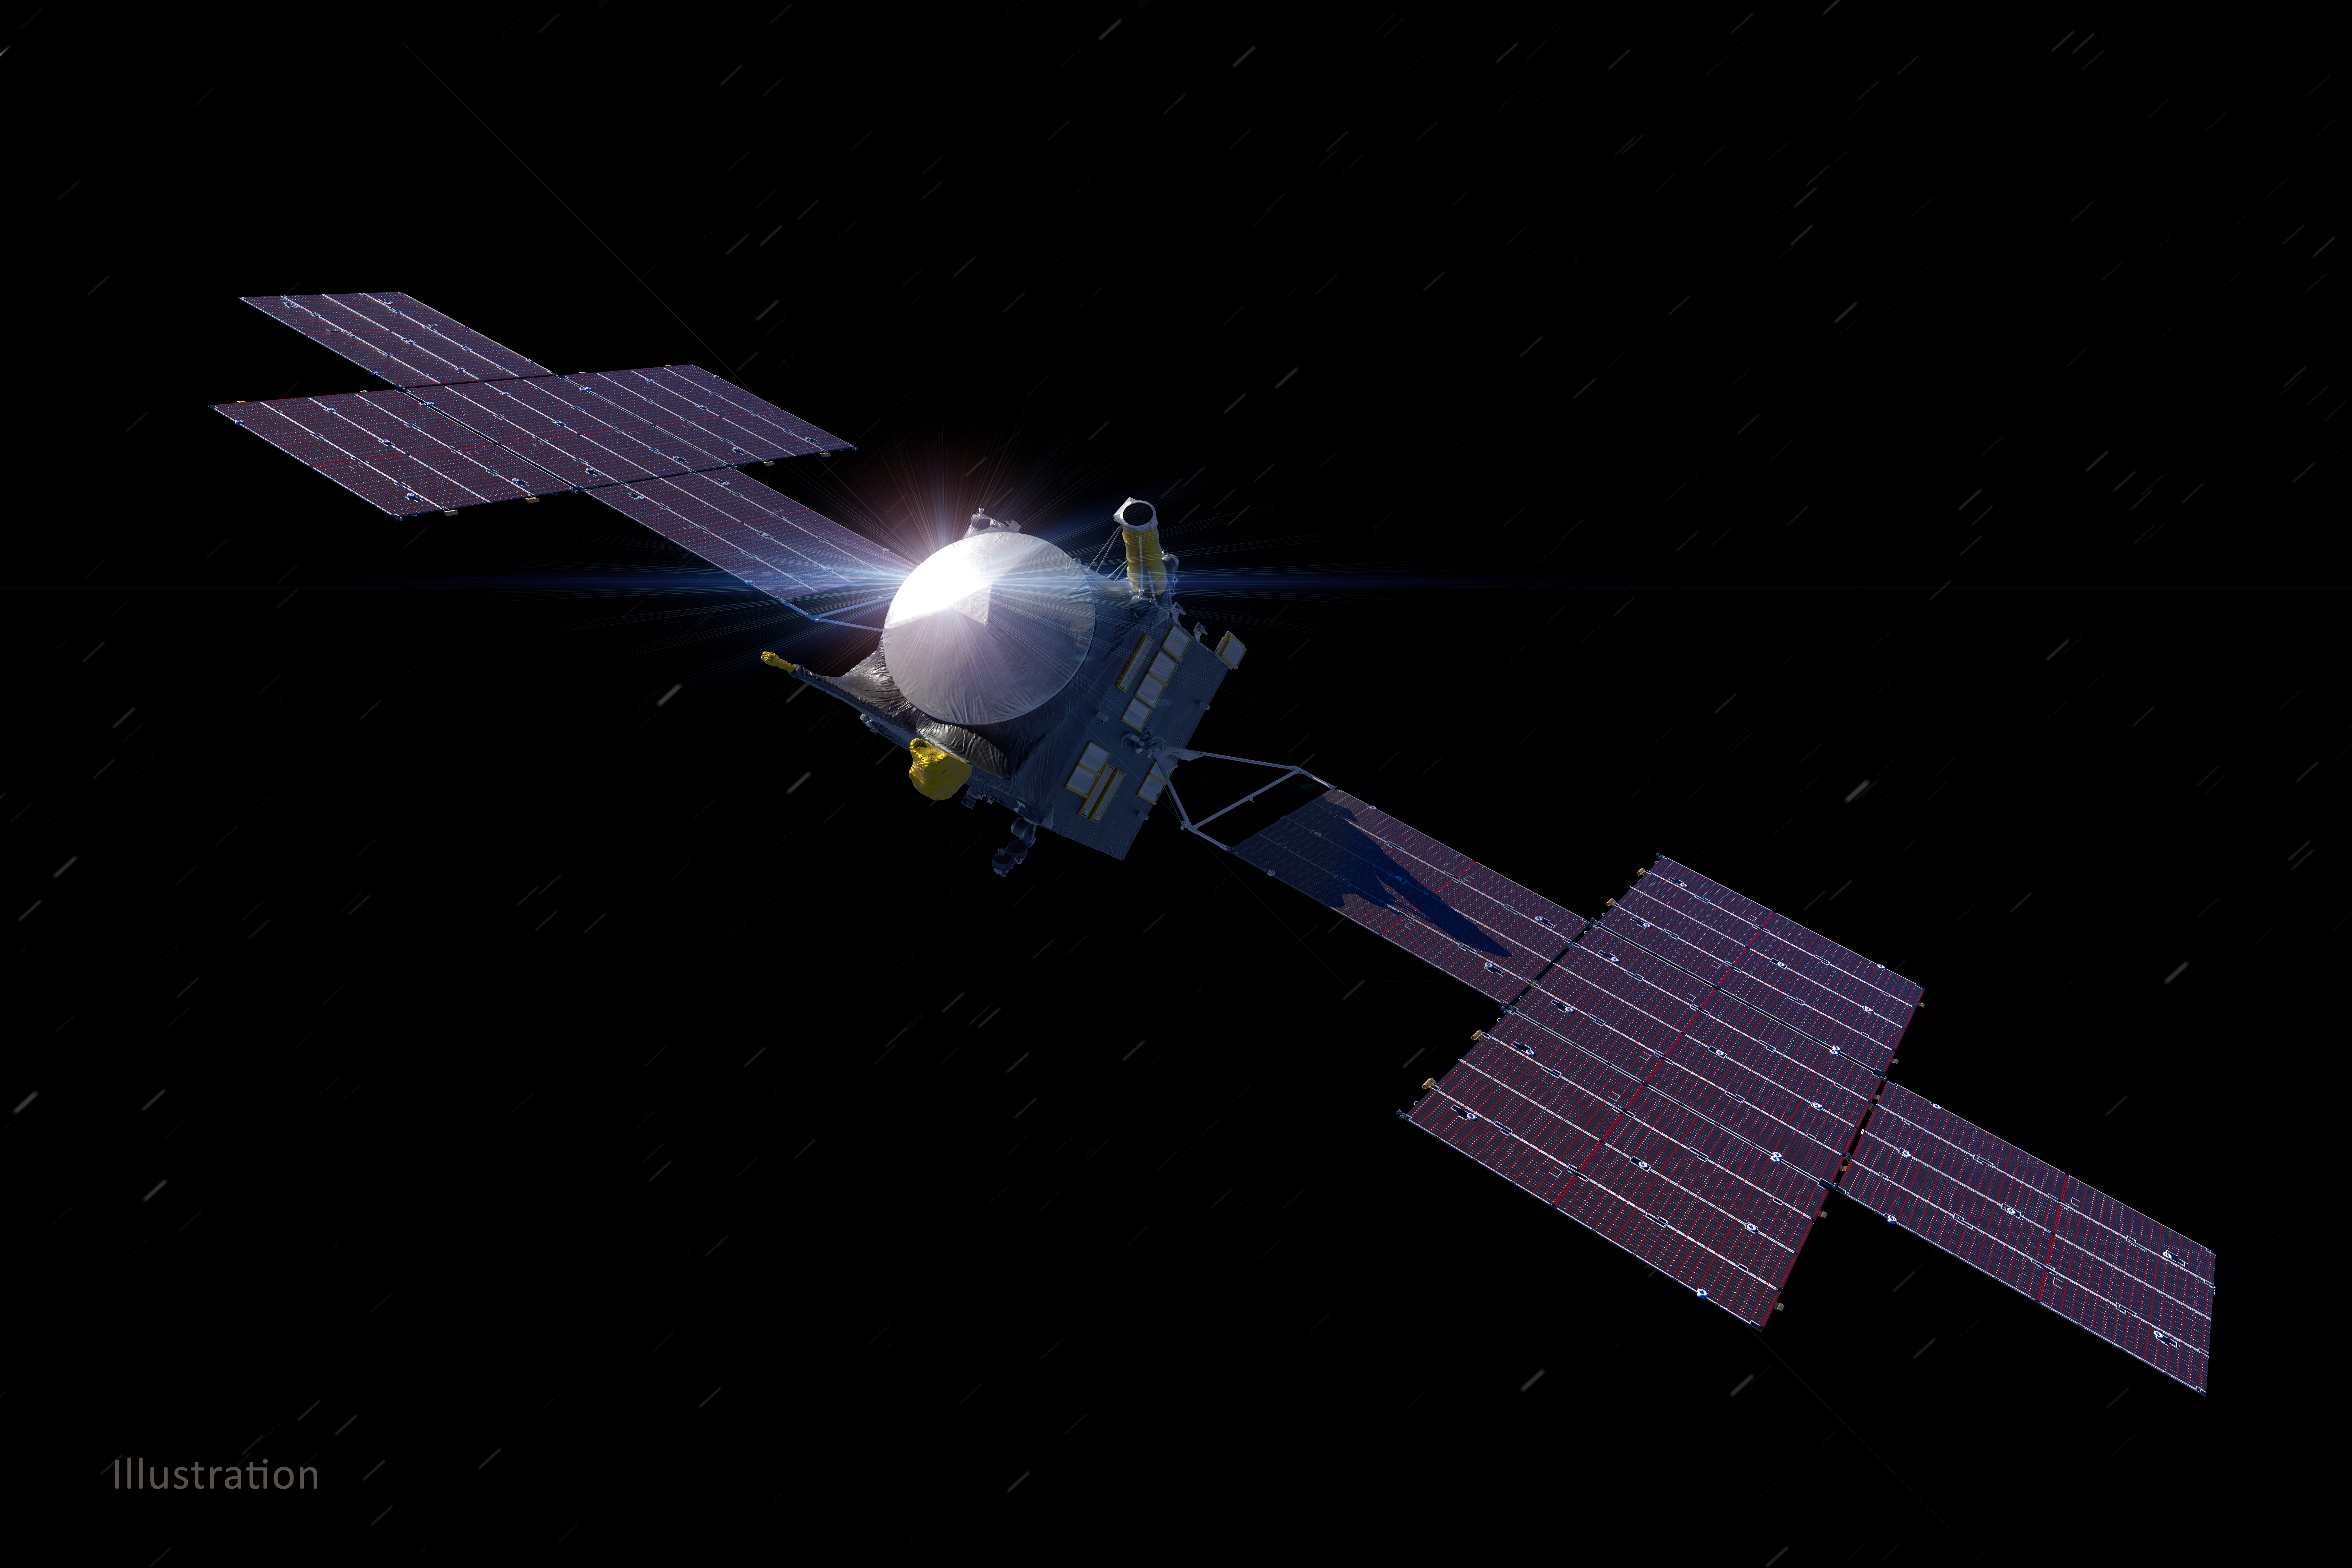

Psyche Spacecraft (Illustration)

This illustration, updated as of March 2021, depicts NASA’s Psyche spacecraft. Set to launch in August 2022, the Psyche mission will explore a metal-rich asteroid of the same name that lies in the main asteroid belt between Mars and Jupiter. The spacecraft will arrive in early 2026 and orbit the asteroid for nearly two years to investigate its composition.

Scientists think that Psyche, unlike most other asteroids that are rocky or icy bodies, is made up of mostly iron and nickel — similar to Earth’s core. The Psyche team will use a magnetometer to measure the asteroid’s magnetic field. A multispectral imager will capture images of the surface, as well as data about Psyche’s composition and topography. Spectrometers will analyze the neutrons and gamma rays coming from the surface to reveal the elements that make up the asteroid.

Maxar Technologies in Palo Alto, California, built the main body of the spacecraft, called the Solar Electric Propulsion (SEP) Chassis. Maxar also will deliver the five-panel solar arrays, shown here, that will provide the power for the spacecraft systems.

The image was created by Peter Rubin.

Arizona State University in Tempe leads the mission. NASA’s Jet Propulsion Laboratory in Southern California is responsible for the mission’s overall management, system engineering, integration and testing, and mission operations. Maxar Technologies provided the high-power solar electric propulsion spacecraft chassis.

Credit: NASA/JPL-Caltech/ASU